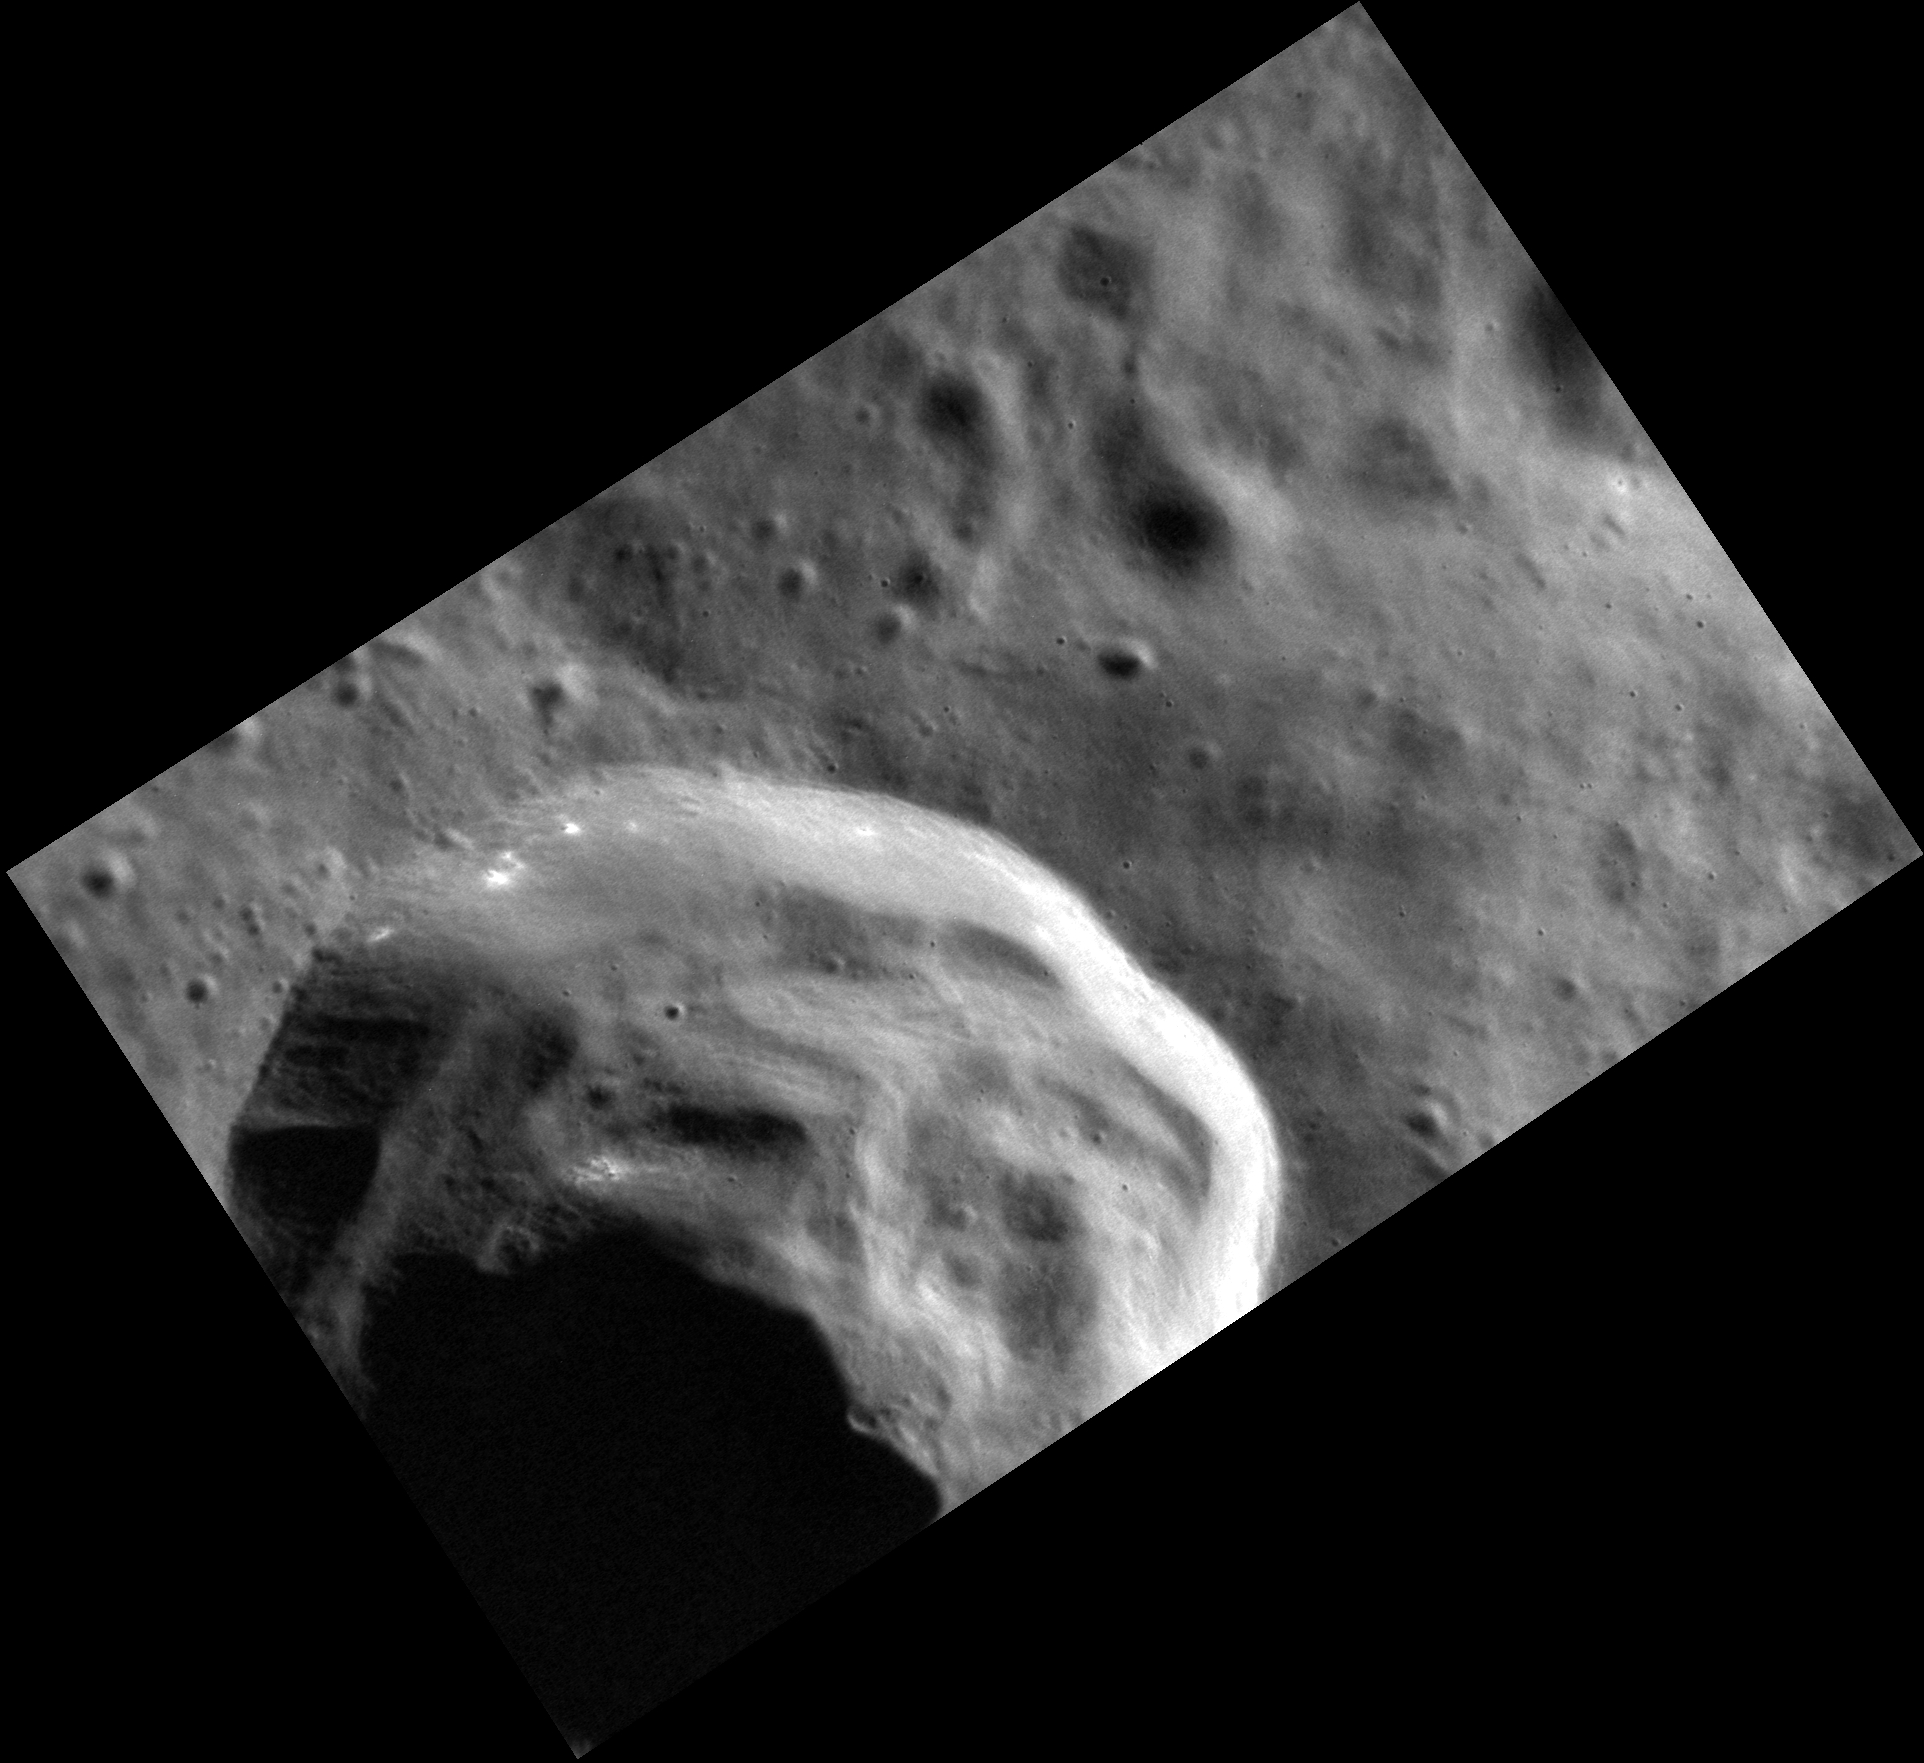

Crater Down

The crater in this stunning image has prominent slump deposits that were created as the crater and ejecta collapsed back in on itself immediately after crater formation. If you look closely, you can also see that the rim appears to host small patches of hollows. One clue to understanding hollow formation is that they appear to form preferentially on sunward facing slopes (because this crater is at a high northern latitude, its northern wall gets the most exposure to the Sun). This extra heating may enhance the loss of volatiles PIA14853 from the surface.

This image was acquired as a high-resolution targeted observation. Targeted observations are images of a small area on Mercury’s surface at resolutions much higher than the 200-meter/pixel morphology base map. It is not possible to cover all of Mercury’s surface at this high resolution, but typically several areas of high scientific interest are imaged in this mode each week.

Date acquired: October 12, 2012
Image Mission Elapsed Time (MET): 258544256
Image ID: 2752092
Instrument: Narrow Angle Camera (NAC) of the Mercury Dual Imaging System (MDIS)
Center Latitude: 59.38°
Center Longitude: 307.2° E
Resolution: 16 meters/pixel
Scale: This crater is 17 km (11 mi.) in diameter
Incidence Angle: 71.8°
Emission Angle: 50.2°
Phase Angle: 122.1°

The MESSENGER spacecraft is the first ever to orbit the planet Mercury, and the spacecraft’s seven scientific instruments and radio science investigation are unraveling the history and evolution of the Solar System’s innermost planet. MESSENGER acquired over 150,000 images and extensive other data sets. MESSENGER is capable of continuing orbital operations until early 2015.

For information regarding the use of images, see the MESSENGER image use policy.

Credit: NASA/Johns Hopkins University Applied Physics Laboratory/Carnegie Institution of Washington